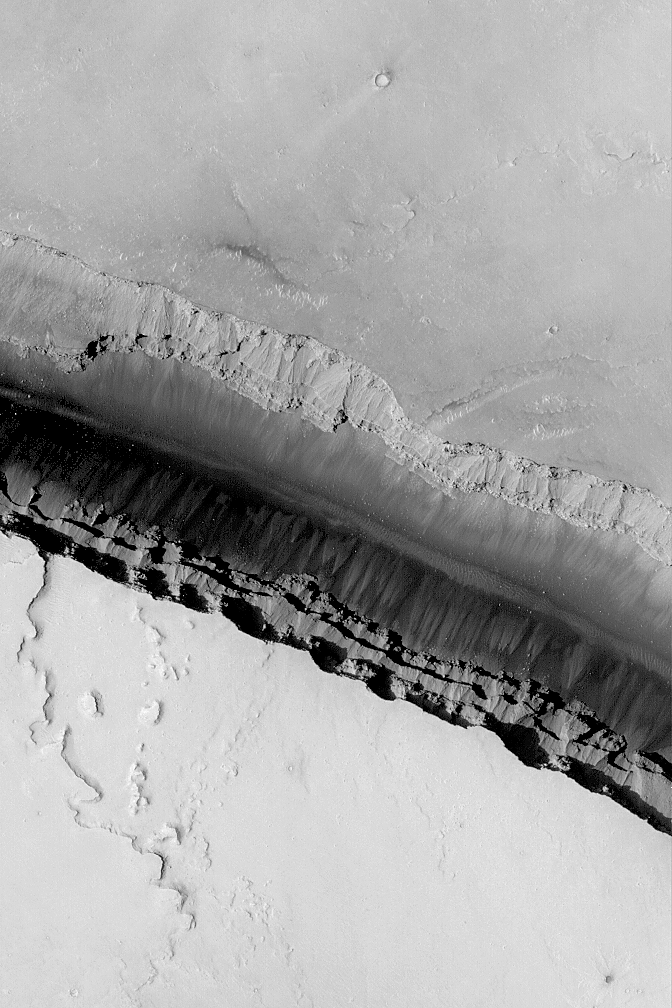

Cerberus Fossae Trough

24 March 2004
This Mars Global Surveyor (MGS) Mars Orbiter Camera (MOC) image provides a look down into one of the long, dark, Cerberus Fossae troughs near 10.2°N, 202.6°W. Faulting and extension of the upper martian crust in this region has caused numerous troughs such as this to form. The trough walls expose layered bedrock that serves as a source for dark-toned debris that creates talus deposits. This picture covers an area about 3 km (1.9 mi) across. Sunlight illuminates the scene from the lower left.

Credit: NASA/JPL/Malin Space Science Systems